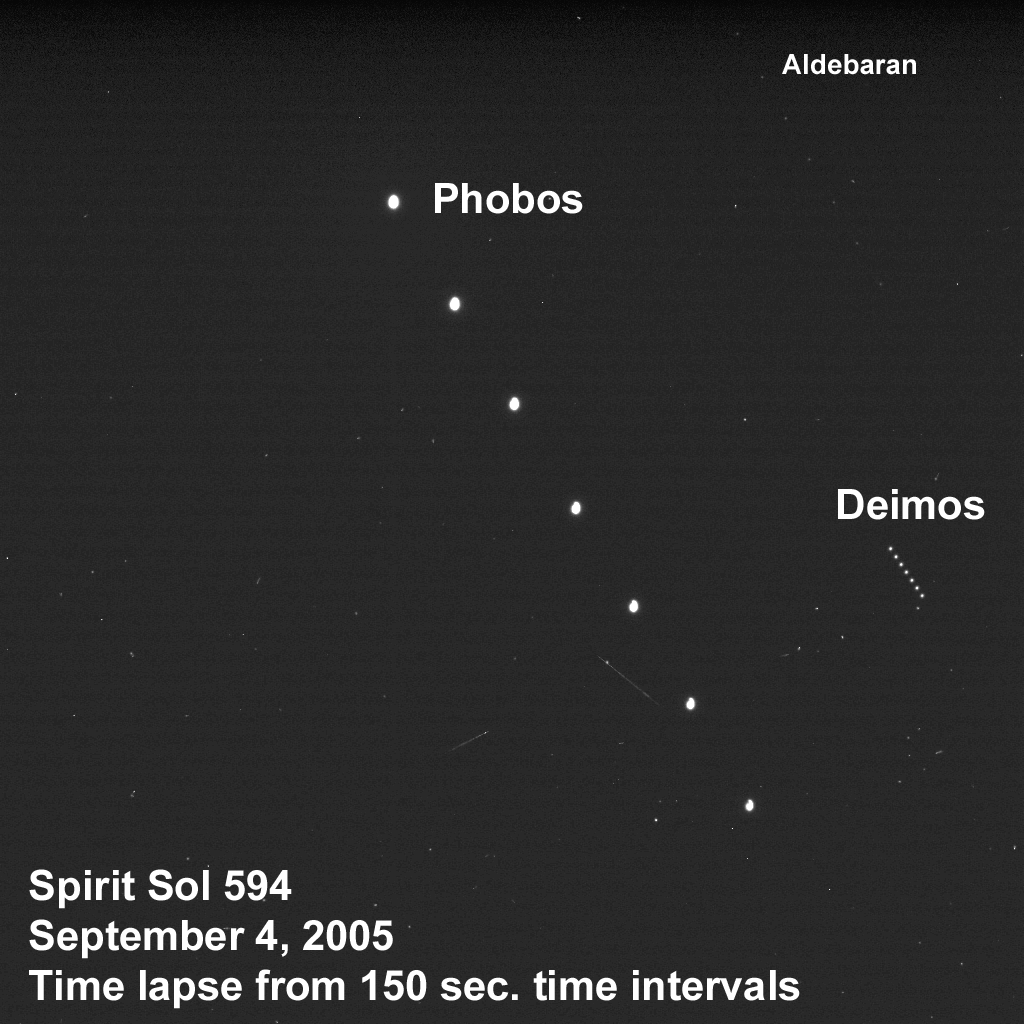

The Two Moons of Mars As Seen from “Husband Hill”

Taking advantage of extra solar energy collected during the day, NASA’s Mars Exloration Rover Spirit settled in for an evening of stargazing, photographing the two moons of Mars as they crossed the night sky. Spirit took this succession of images at 150-second intervals from a perch atop “Husband Hill” in Gusev Crater on martian day, or sol, 594 (Sept. 4, 2005), as the faster-moving martian moon Phobos was passing Deimos in the night sky. Phobos is the brighter object on the left and Deimos is the dimmer object on the right. The bright star Aldebaran and some other stars in the constellation Taurus are visible as star trails. Most of the other streaks in the image are the result of cosmic rays lighting up random groups of pixels in the camera.

Scientists will use images of the two moons to better map their orbital positions, learn more about their composition, and monitor the presence of nighttime clouds or haze. Spirit took the five images that make up this composite with its panoramic camera using the camera’s broadband filter, which was designed specifically for acquiring images under low-light conditions.

Credit: NASA/JPL/Cornell/Texas A&M